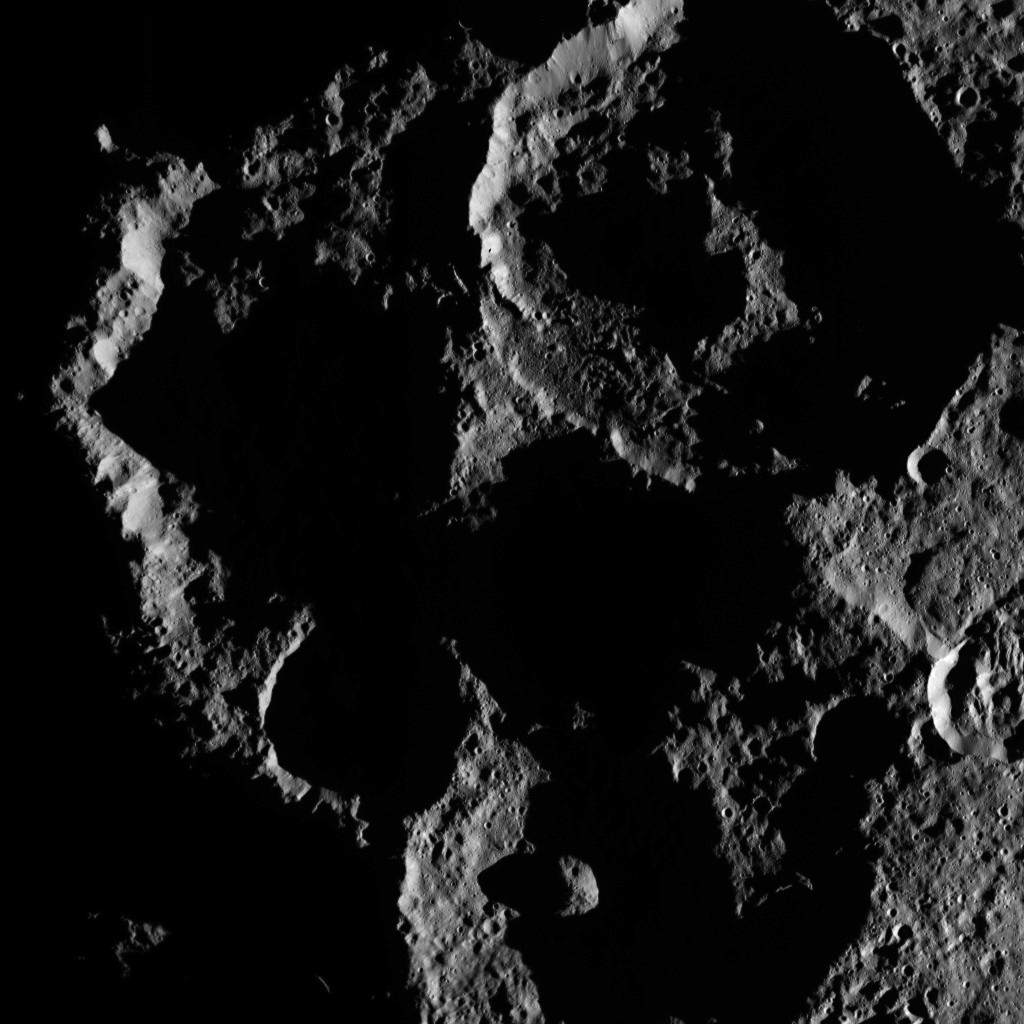

Dawn HAMO Image 23

This image, taken by NASA’s Dawn spacecraft, shows the surface of dwarf planet Ceres from an altitude of 915 miles (1,470 kilometers). The image, with a resolution of 450 feet (140 meters) per pixel, was taken on August 27, 2015.

Dawn’s mission is managed by JPL for NASA’s Science Mission Directorate in Washington. Dawn is a project of the directorate’s Discovery Program, managed by NASA’s Marshall Space Flight Center in Huntsville, Alabama. UCLA is responsible for overall Dawn mission science. Orbital ATK, Inc., in Dulles, Virginia, designed and built the spacecraft. The German Aerospace Center, the Max Planck Institute for Solar System Research, the Italian Space Agency and the Italian National Astrophysical Institute are international partners on the mission team.

Credit: NASA/JPL-Caltech/UCLA/MPS/DLR/IDA